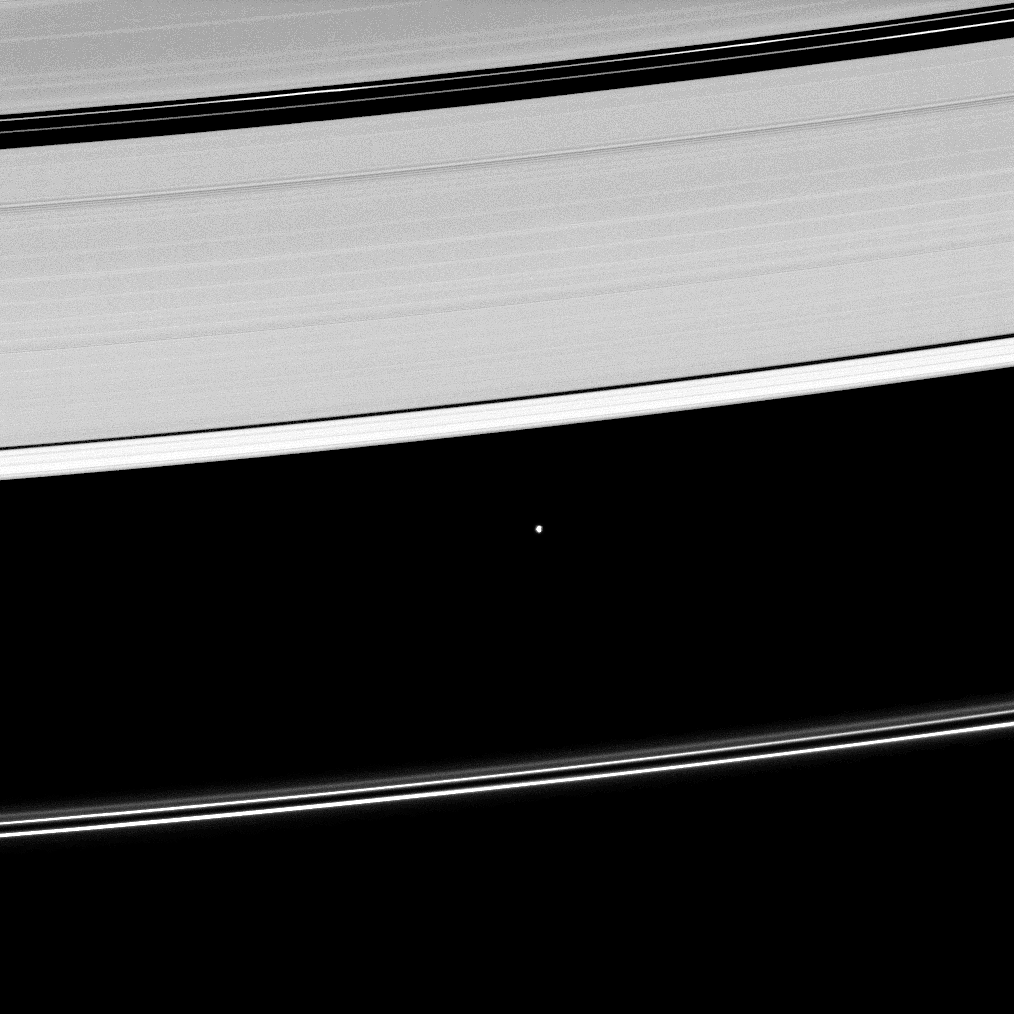

Plying a Division

Saturn’s moon Atlas, shown at the center of this image, orbits within the Roche Division separating the A ring from the tenuous F ring.

To learn more about the small moon Atlas (30 kilometers, 19 miles across), see PIA08233.

This view looks toward the unilluminated side of the rings from about 51 degrees above the ringplane. The image was taken in visible light with the Cassini spacecraft narrow-angle camera on May 2, 2009. The view was obtained at a distance of approximately 1.4 million kilometers (870,000 miles) from Atlas and at a Sun-Atlas-spacecraft, or phase, angle of 105 degrees. Image scale is 8 kilometers (5 miles) per pixel.

The Cassini-Huygens mission is a cooperative project of NASA, the European Space Agency and the Italian Space Agency. The Jet Propulsion Laboratory, a division of the California Institute of Technology in Pasadena, manages the mission for NASA’s Science Mission Directorate, Washington, D.C. The Cassini orbiter and its two onboard cameras were designed, developed and assembled at JPL. The imaging operations center is based at the Space Science Institute in Boulder, Colo.

Credit: NASA/JPL/Space Science Institute